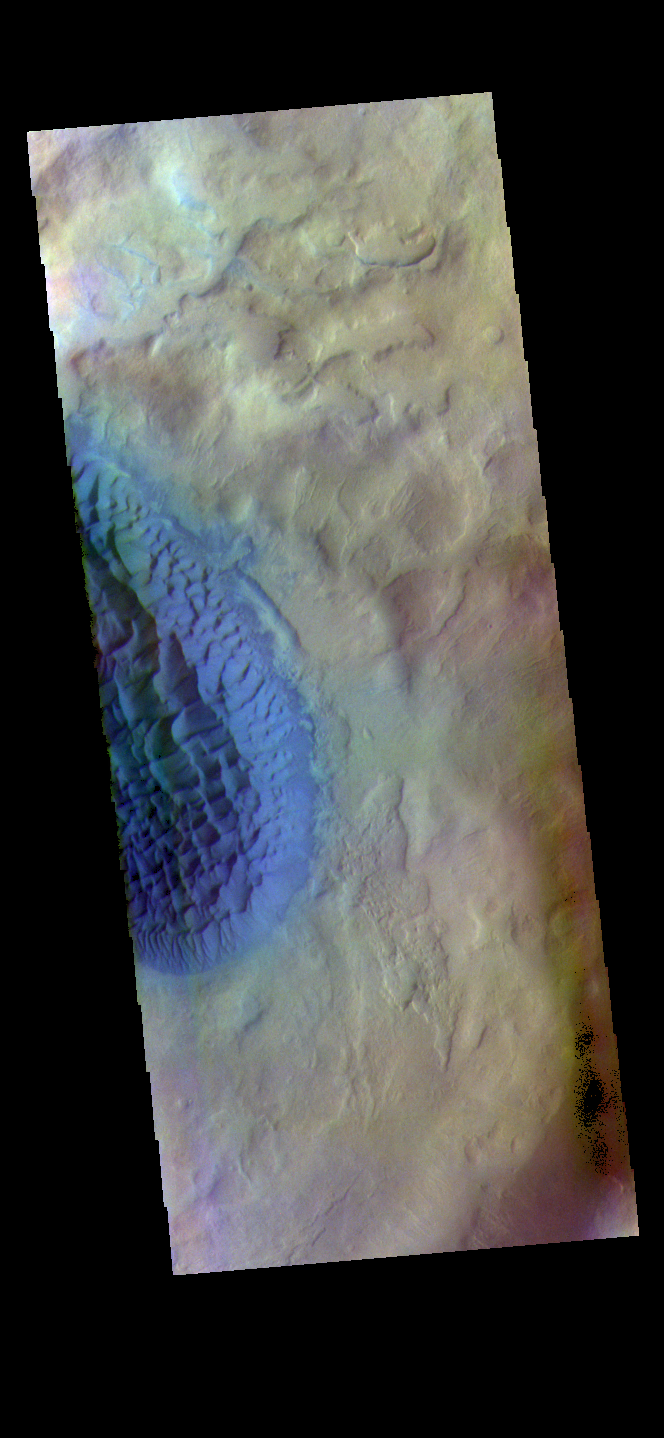

Matara Crater Dunes – False Color

The THEMIS VIS camera contains 5 filters. The data from different filters can be combined in multiple ways to create a false color image. These false color images may reveal subtle variations of the surface not easily identified in a single band image. Today’s false color image shows the floor of Matara Crater. A large sand sheet dominates the floor of this crater located in Noachis Terra. The top of the sand sheet has been sculpted by the wind, creating dune forms. Matara Crater is 48km (30 miles) in diameter.

The THEMIS VIS camera is capable of capturing color images of the Martian surface using five different color filters. In this mode of operation, the spatial resolution and coverage of the image must be reduced to accommodate the additional data volume produced from using multiple filters. To make a color image, three of the five filter images (each in grayscale) are selected. Each is contrast enhanced and then converted to a red, green, or blue intensity image. These three images are then combined to produce a full color, single image. Because the THEMIS color filters don’t span the full range of colors seen by the human eye, a color THEMIS image does not represent true color. Also, because each single-filter image is contrast enhanced before inclusion in the three-color image, the apparent color variation of the scene is exaggerated. Nevertheless, the color variation that does appear is representative of some change in color, however subtle, in the actual scene. Note that the long edges of THEMIS color images typically contain color artifacts that do not represent surface variation.

Credit: NASA/JPL-Caltech/ASU